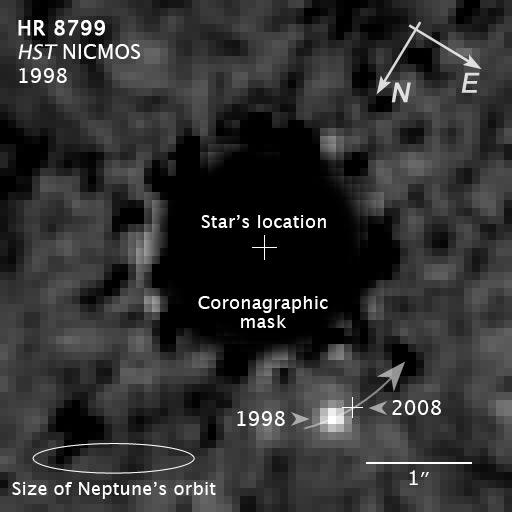

Compass and Scale Image of Extrasolar Planet HR 8977b

Object Name: HR 8799b
Object Description: Extrasolar Planet Orbiting Star HR 8799
Instrument: HST/NICMOS
Filters: F160W (H band)

Compass and Scale Compass and Scale An astronomical image with a scale that shows how large an object is on the sky, a compass that shows how the object is oriented on the sky, and the filters with which the image was made.

Credit: Illustration: NASA, ESA, and Z. Levay (STScI); Science: NASA, ESA, and D. Lafrenière (University of Toronto, Canada)